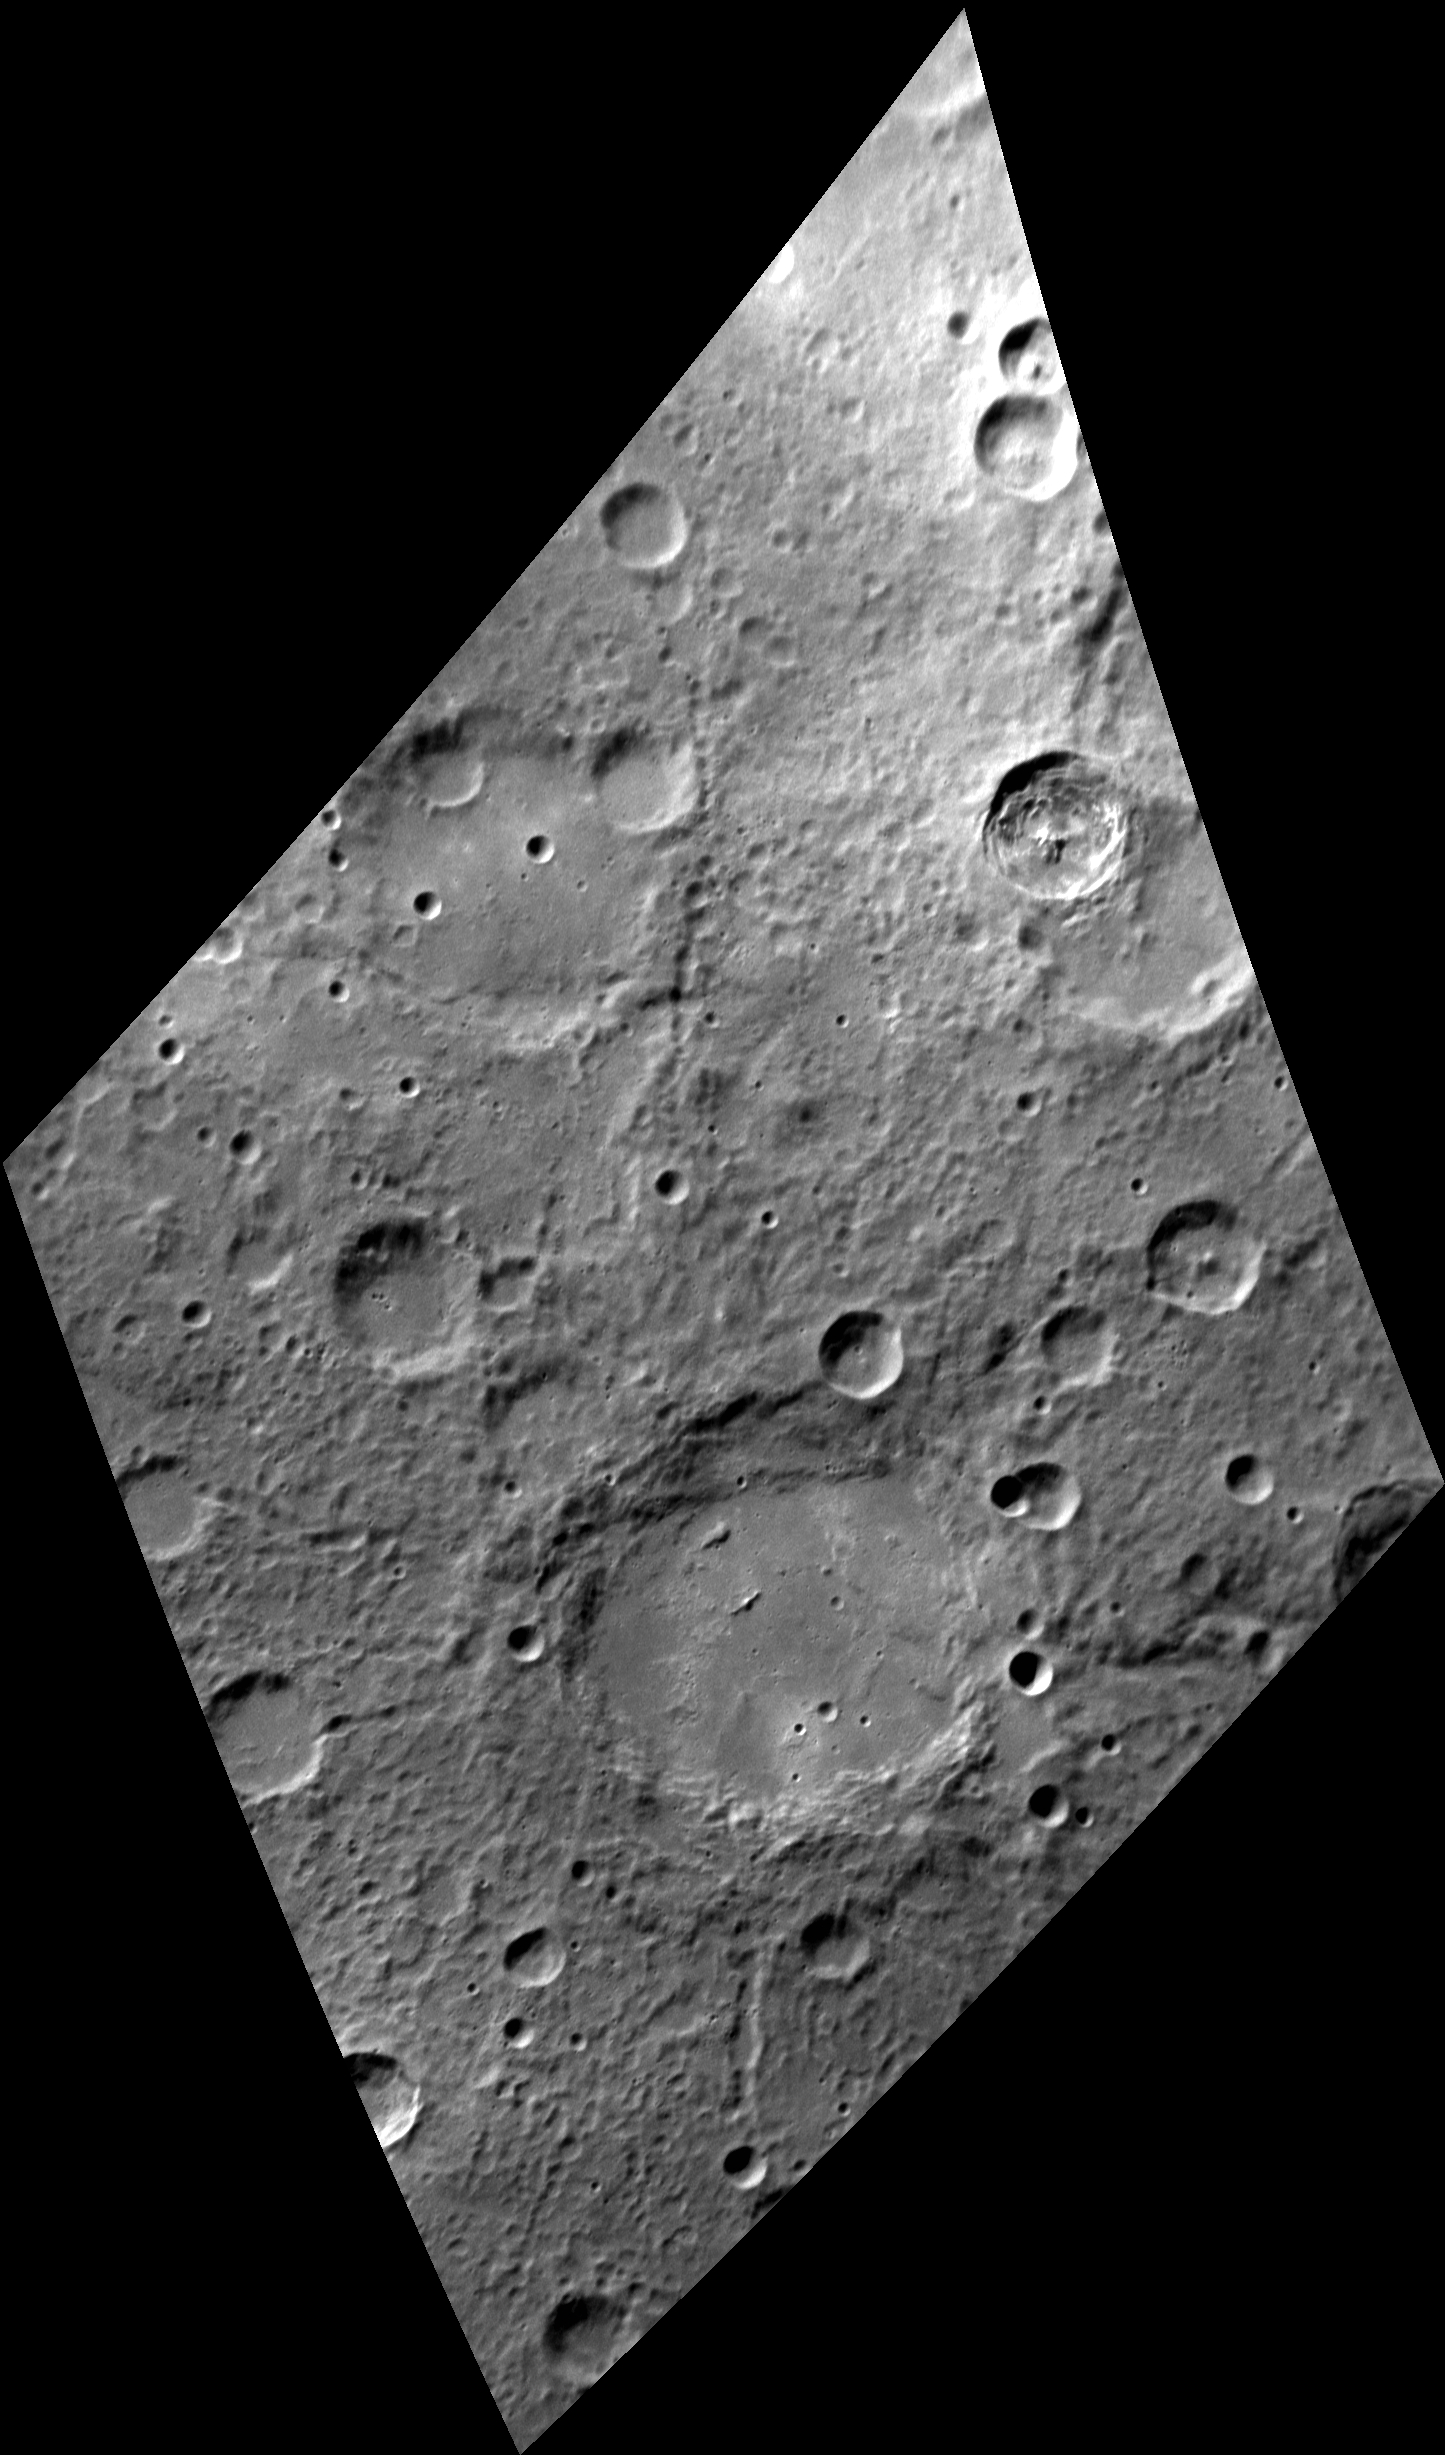

The Gazelle

The lower half of this image is dominated by a large, moderately fresh impact crater in Mercury’s southern hemisphere. Several chains of overlapping secondary craters have incised the surroundings just outside the crater’s rim, especially to the south, west, and north. The crater’s floor is flat, probably filled with impact melt or volcanic deposits. Ponds of impact melt may be present just outside the rim at the 3:30 and 10:00 o’clock positions.

The crater is named Khansa, after Al-Khansa, a seventh-century CE poet who was born in what is now Saudi Arabia. She is most famous for her elegies. Her name is sometimes translated from the Arabic as “the Gazelle.” Khalil Gibran, one of the world’s top three best-selling poets, made a drawing of Al-Khansa.

This image was acquired as a high-resolution targeted observation. Targeted observations are images of a small area on Mercury’s surface at resolutions much higher than the 200-meter/pixel morphology base map. It is not possible to cover all of Mercury’s surface at this high resolution, but typically several areas of high scientific interest are imaged in this mode each week.

Date acquired: September 24, 2013
Image Mission Elapsed Time (MET): 22328501
Image ID: 4881952
Instrument: Narrow Angle Camera (NAC) of the Mercury Dual Imaging System (MDIS)
Center Latitude: 57.5° S
Center Longitude: 307.5° E
Resolution: 252 meters/pixel
Scale: Khansa crater is about 115 km (71 mi.) in diameter
Incidence Angle: 63.7°
Emission Angle: 52.7°
Phase Angle: 102.0°
North is up in this image.

The MESSENGER spacecraft is the first ever to orbit the planet Mercury, and the spacecraft’s seven scientific instruments and radio science investigation are unraveling the history and evolution of the Solar System’s innermost planet. During the first two years of orbital operations, MESSENGER acquired over 150,000 images and extensive other data sets. MESSENGER is capable of continuing orbital operations until early 2015.

For information regarding the use of images, see the MESSENGER image use policy.

Credit: NASA/Johns Hopkins University Applied Physics Laboratory/Carnegie Institution of Washington